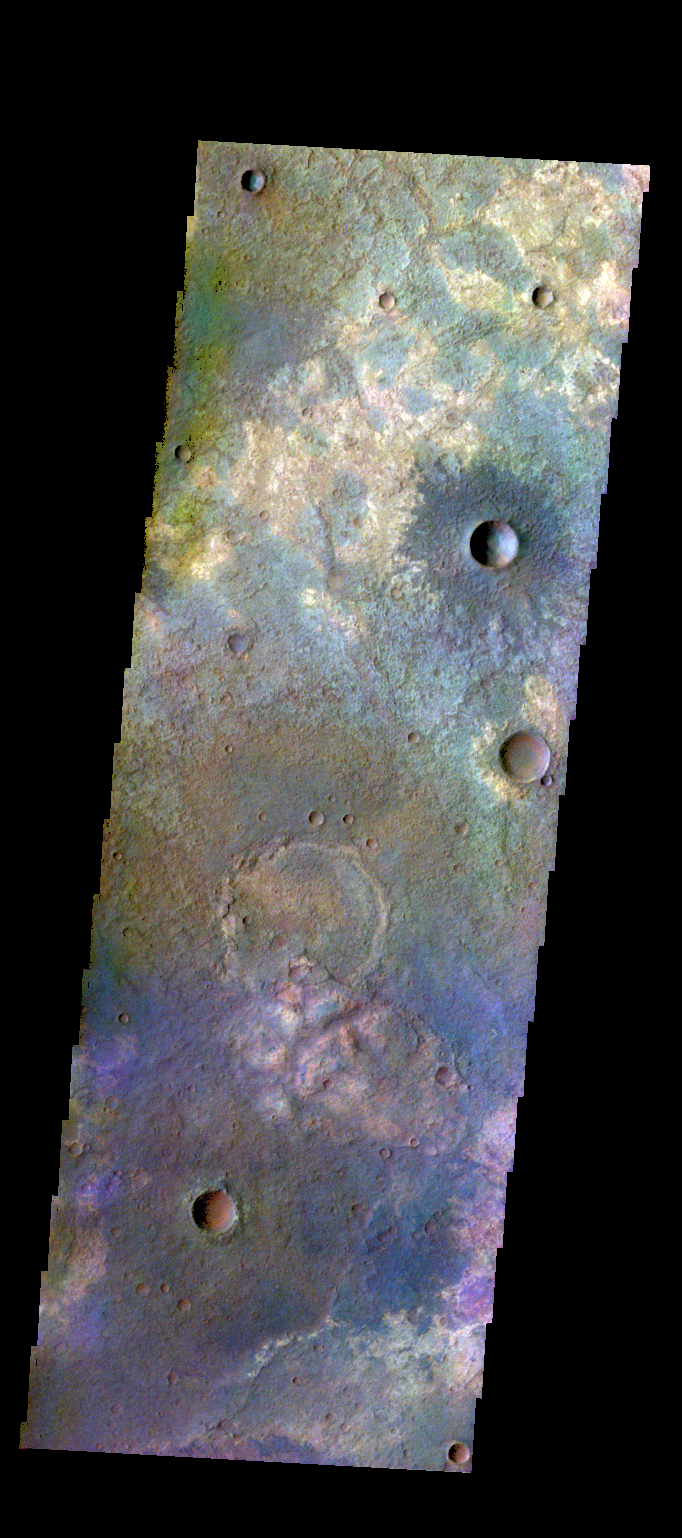

Terra Sabaea – False Color

The THEMIS VIS camera contains 5 filters. The data from different filters can be combined in multiple ways to create a false color image. These false color images may reveal subtle variations of the surface not easily identified in a single band image. Today’s false color image shows some of the extensive plains that comprise Terra Sabaea.

Credit: NASA/JPL-Caltech/ASU